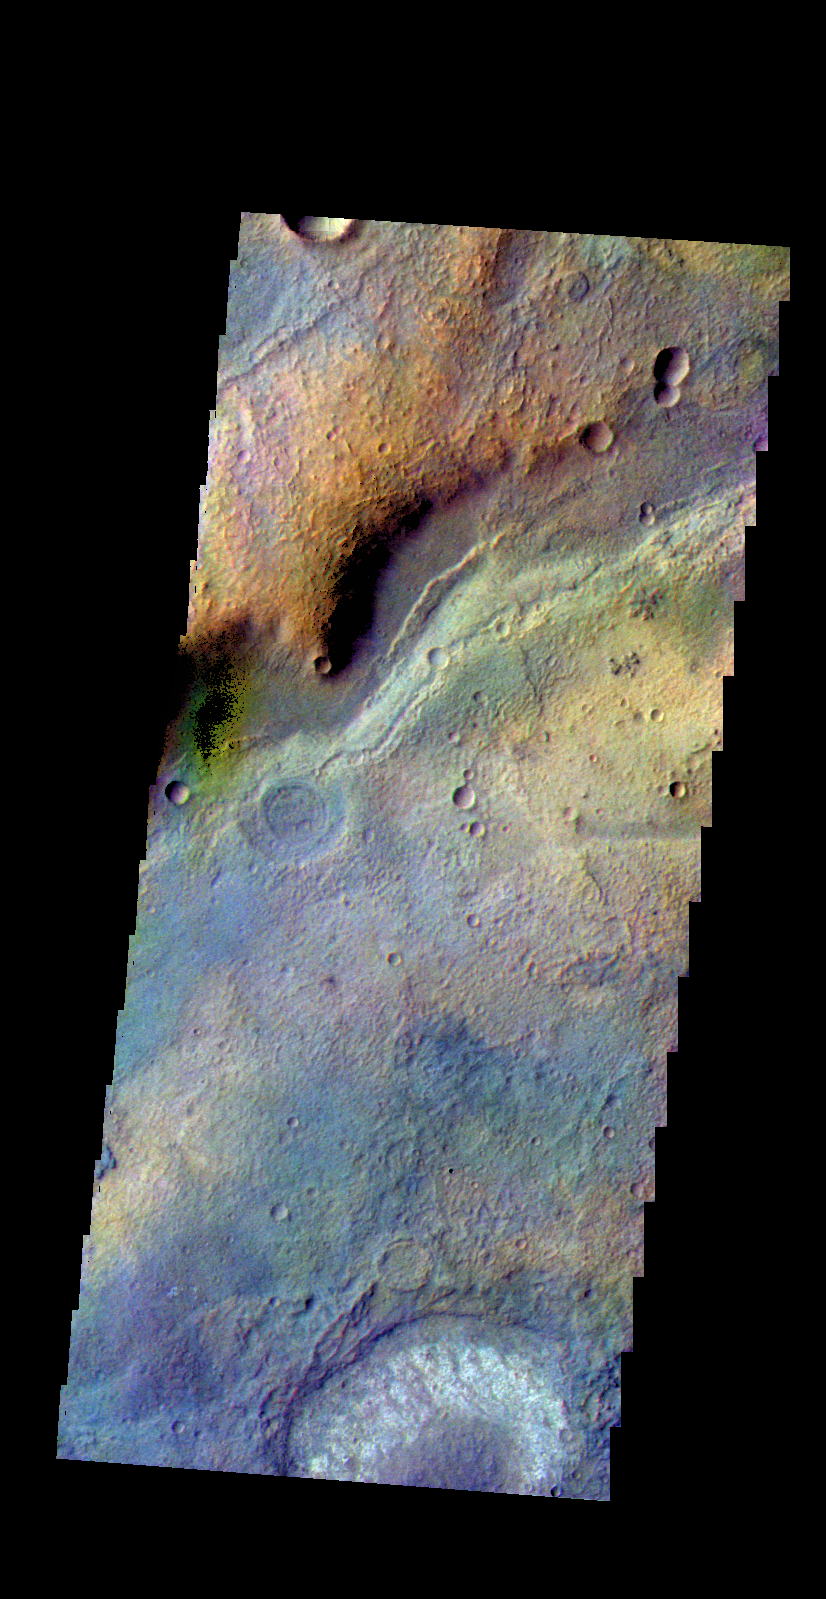

Terra Sabaea – False Color

The THEMIS camera contains 5 filters. The data from different filters can be combined in multiple ways to create a false color image. These false color images may reveal subtle variations of the surface not easily identified in a single band image. Today’s false color image shows part of the plains of Terra Sabaea.

Credit: NASA/JPL-Caltech/ASU